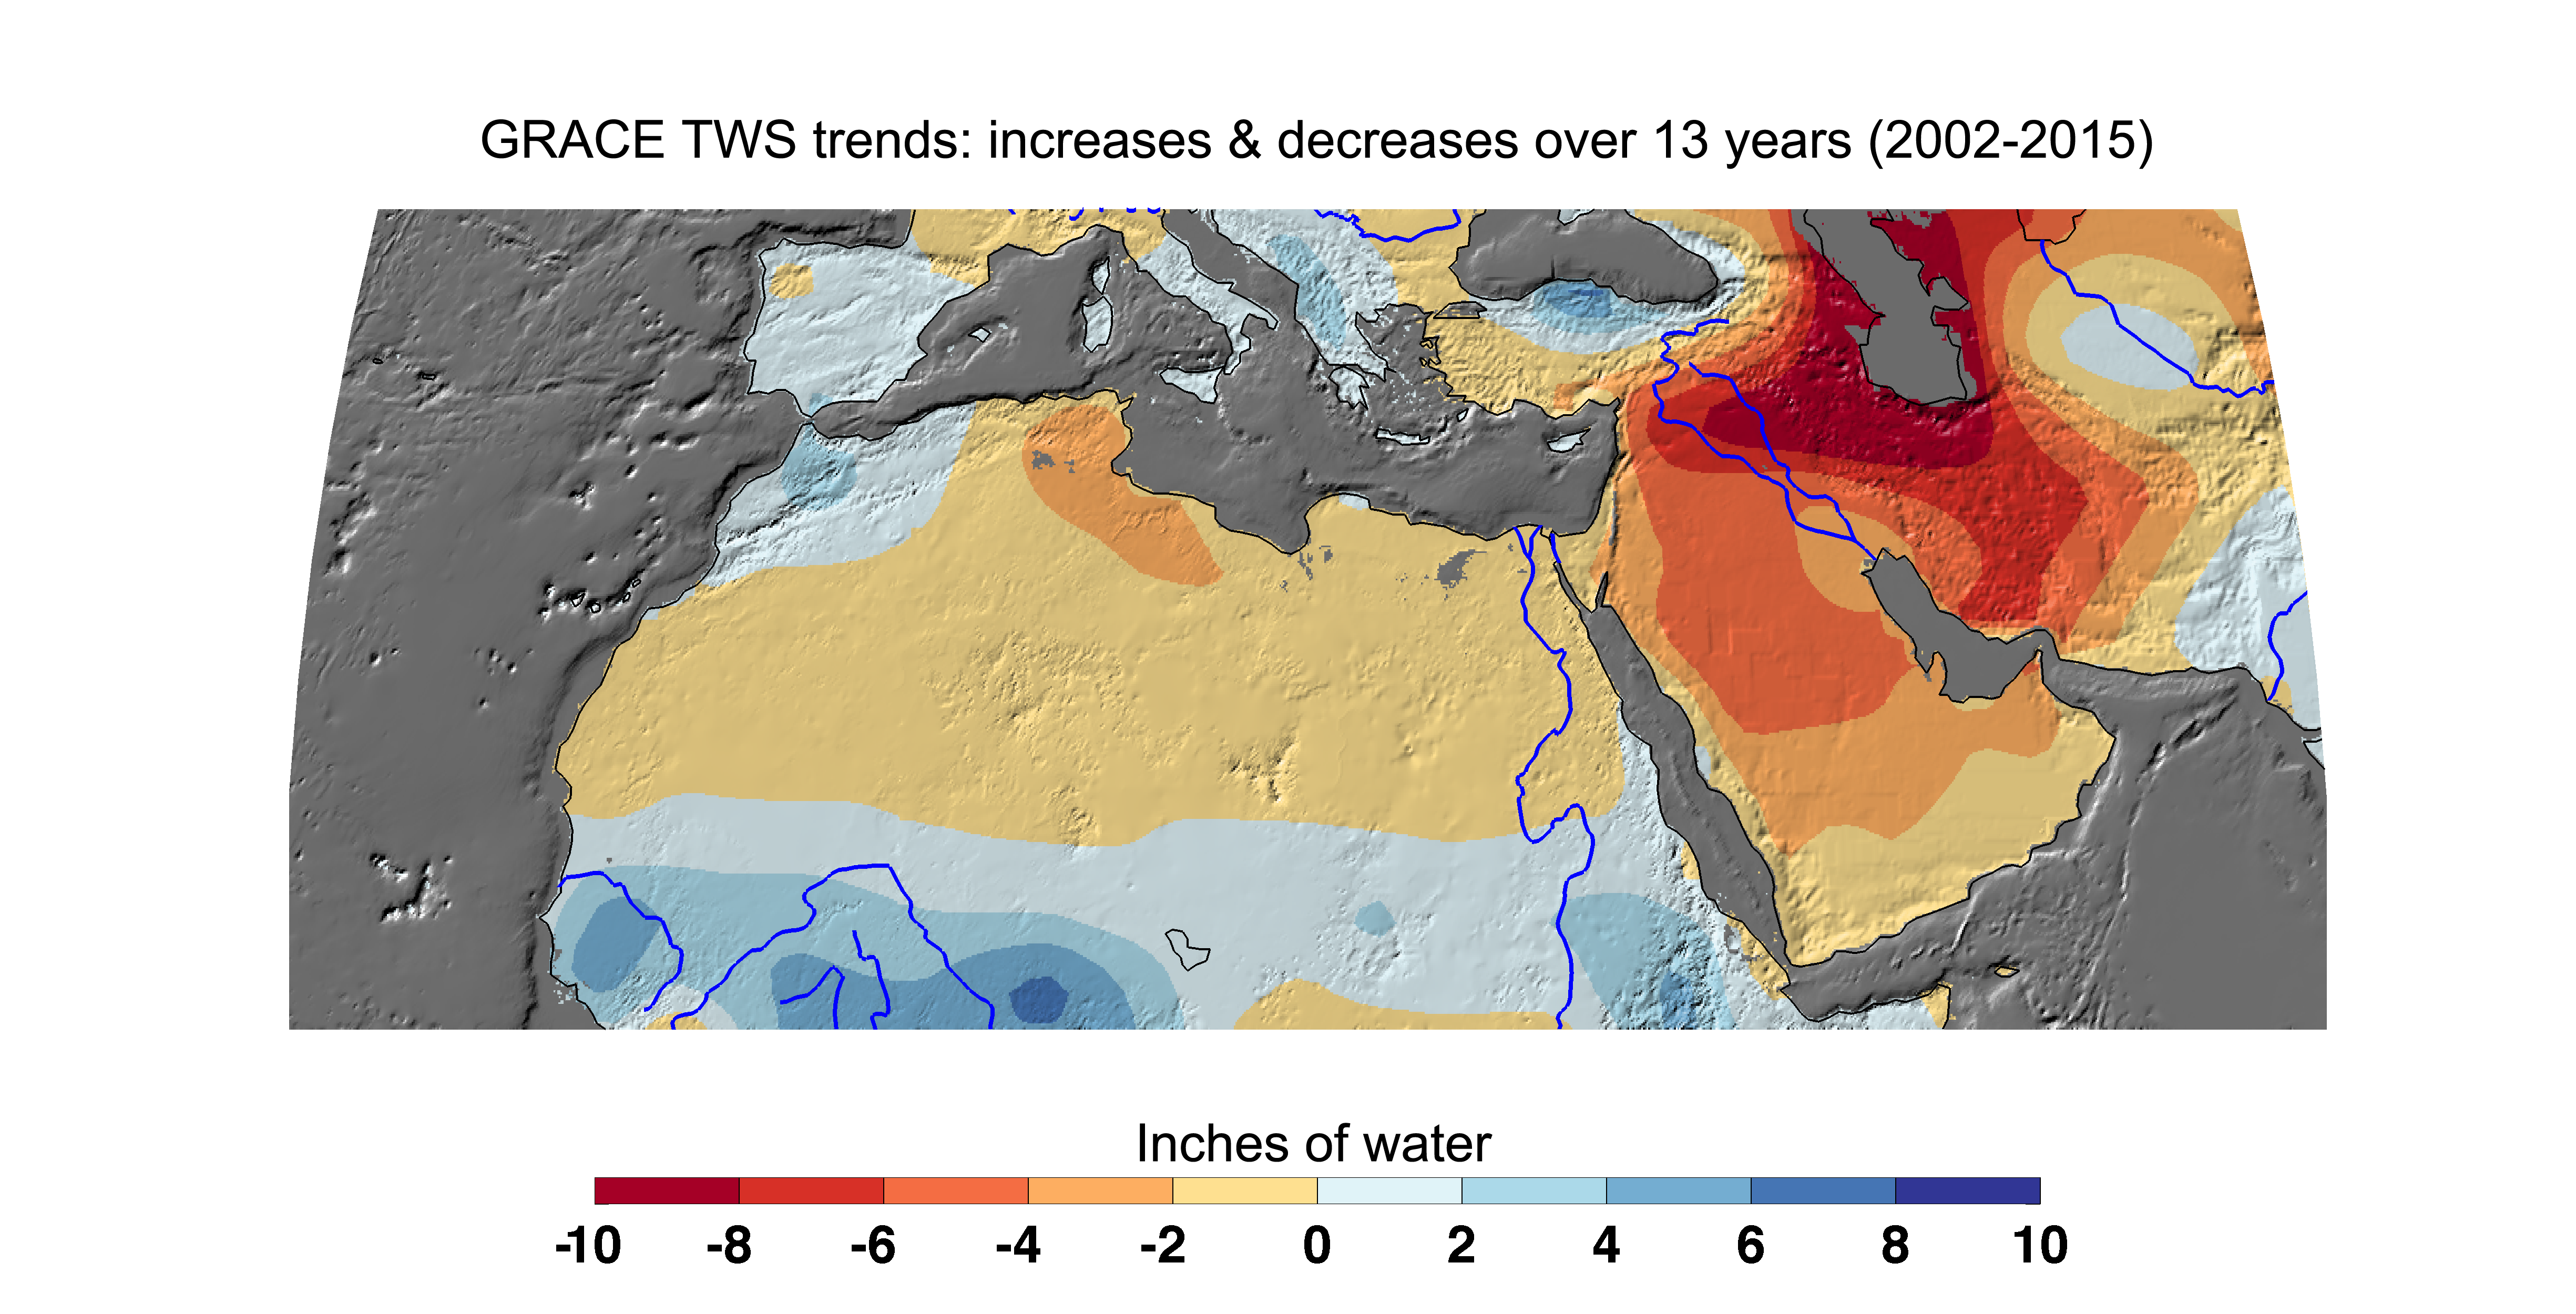

Cumulative Total Middle East/North Africa Freshwater Losses as Seen by NASA’s GRACE, 2002-15

Cumulative total freshwater losses in North Africa and the Middle East from 2002 to 2015 (in inches) observed by NASA’s Gravity Recovery and Climate Experiment (GRACE) mission. Total water refers to all of the snow, surface water, soil water and groundwater combined. Groundwater depletion in Turkey, Syria, Iraq and Iran, and along the Arabian Peninsula, are leading to large changes in total water storage in the region. Likewise, drought and groundwater pumping is contributing to the drying of the Caspian Sea Region. The Northwest Sahara Aquifer System, which underlies Tunisia and Libya, is also experiencing increasing water stress as shown in the map. Image updated from Voss et al., 2013.

Citation of Record: Voss, K. A., J. S. Famiglietti, M. Lo, C. R. de Linage, M. Rodell and S. C. Swenson, Groundwater depletion in the Middle East from GRACE with Implications for Transboundary Water Management in the Tigris-Euphrates-Western Iran Region, Wat. Resour. Res., 49(2), 904-914, DOI: 10.1002/wrcr.20078.

GRACE is a collaborative endeavor involving the Center for Space Research at the University of Texas, Austin; NASA’s Jet Propulsion Laboratory, Pasadena, Calif.; the German Space Agency and Germany’s National Research Center for Geosciences, Potsdam.

Credit: NASA JPL/Caltech